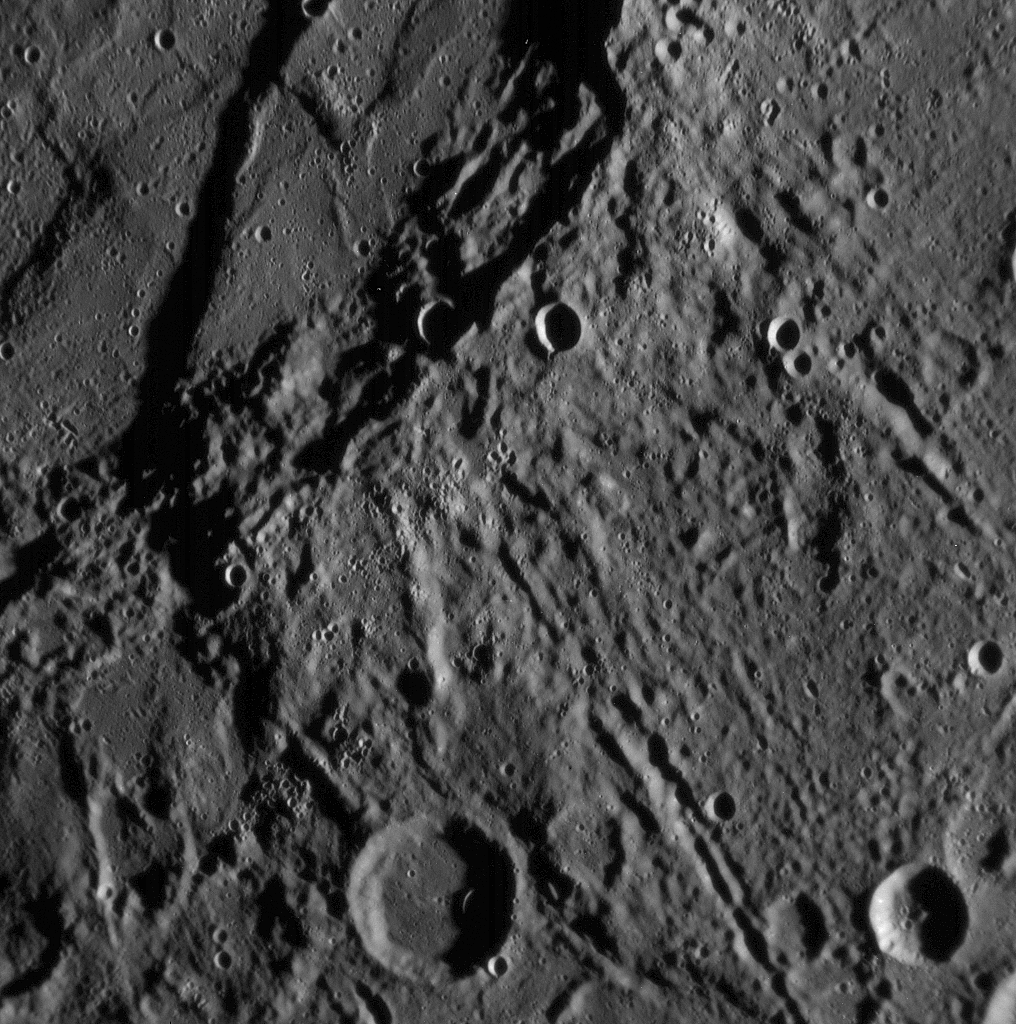

Detailed Close-up of Mercury’s Previously Unseen Surface

Just 21 minutes after MESSENGER’s closest approach to Mercury, the Narrow Angle Camera (NAC) took this picture showing a variety of intriguing surface features, including craters as small as about 400 meters (about 400 yards) across. This is one of a set of 68 NAC images showing landscapes near Mercury’s equator on the side of the planet never before imaged by spacecraft. From such highly detailed close-ups, planetary geologists can study the processes that have shaped Mercury’s surface over the past 4 billion years. One of the highest and longest scarps (cliffs) yet seen on Mercury curves from the top center down across the left side of this image. (The Sun is shining low from the right, so the scarp casts a wide shadow.) Great forces in Mercury’s crust have thrust the terrain occupying the right two-thirds of the picture up and over the terrain to the left. An impact crater has subsequently destroyed a small part of the scarp near the bottom of the image.

This image was taken from a distance of only 5,800 kilometers (3,600 miles) from surface of the planet and shows a region about 200 kilometers (about 125 miles) across.

Mission Elapsed Time (MET) of image: 108826105

These images are from MESSENGER, a NASA Discovery mission to conduct the first orbital study of the innermost planet, Mercury. For information regarding the use of images, see the MESSENGER image use policy.

Credit: NASA/Johns Hopkins University Applied Physics Laboratory/Carnegie Institution of Washington